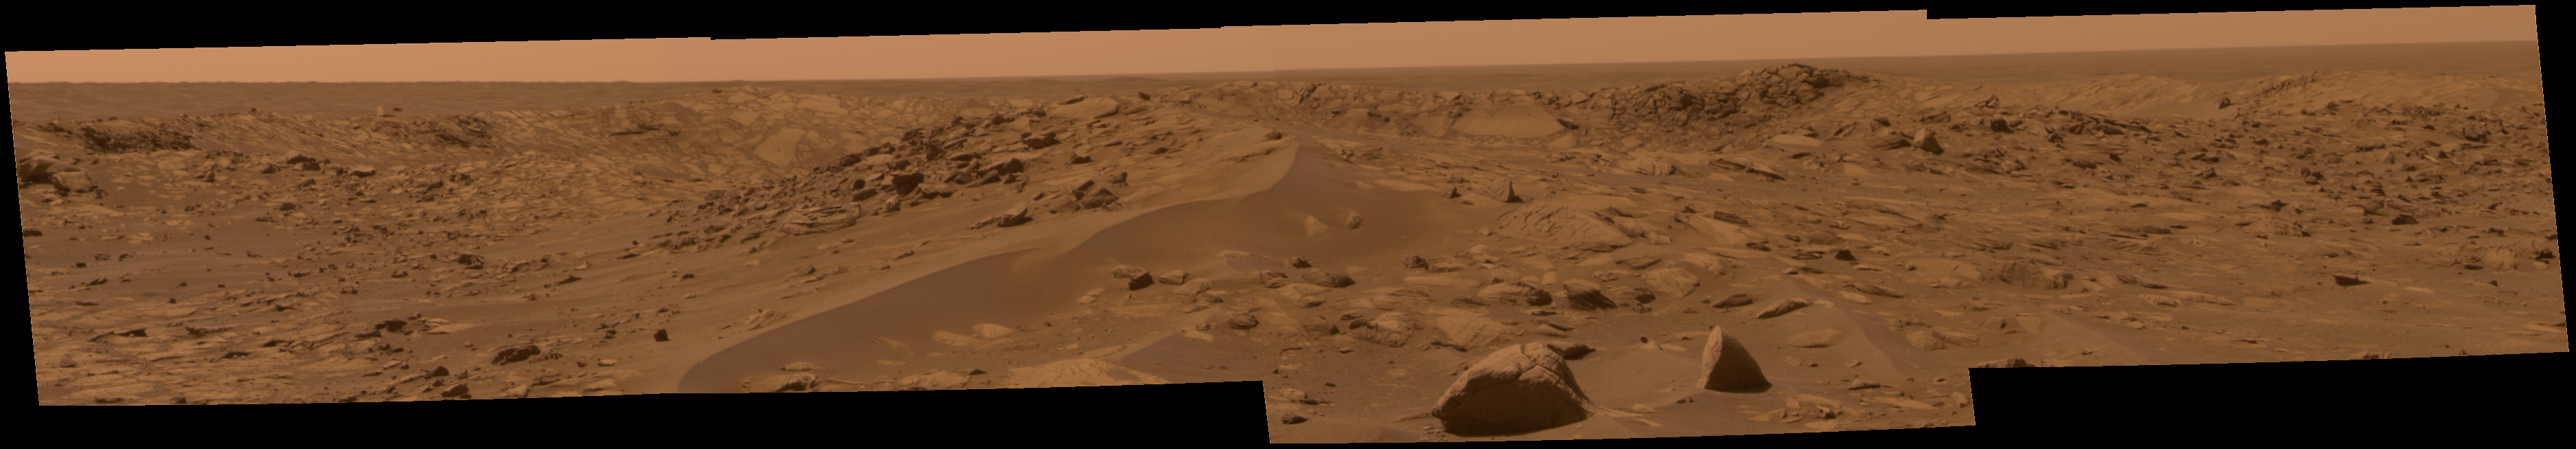

Opportunity Approaches the Bowl of Beagle Crater (True Color)

NASA’s Mars Exploration Rover Opportunity took this approximate true-color image of Beagle Crater from a distance of about 25 meters (82 feet). The crater is thought to be relatively young based on its prominent, raised rim and surrounding ejecta that have not been eroded away or buried by sand. The image also shows a portion of the eastern interior rim of Beagle Crater, which appears composed of jumbled, angular blocks of brighter and darker outcrop rocks. The rover will drive to the rim of the crater and acquire an extensive color panorama in the coming sols.

Credit: NASA/JPL-Caltech/Cornell